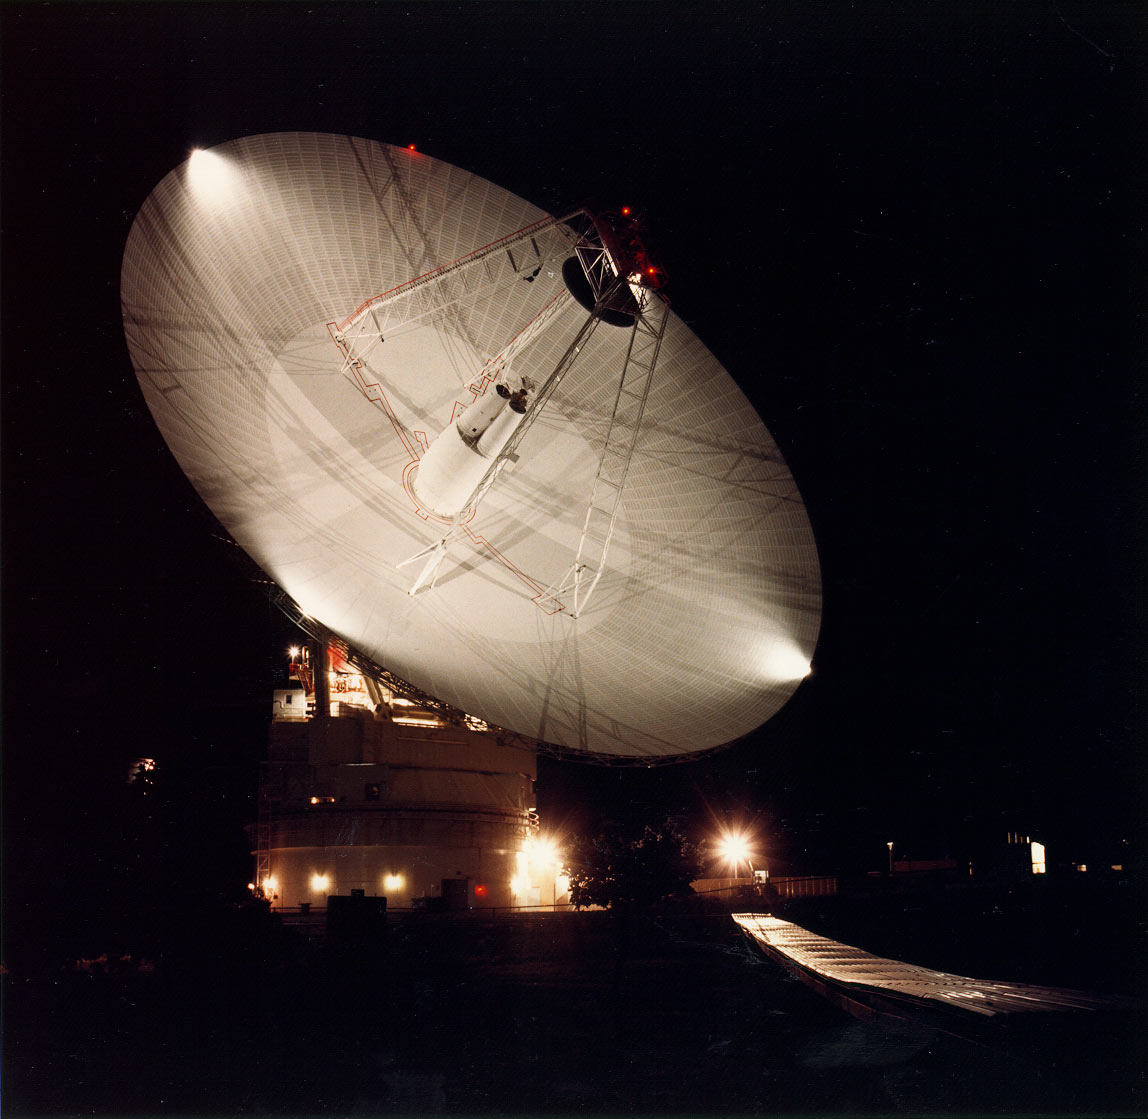

70m Antenna at Goldstone, California

Night shot of the 70m antenna at Goldstone, California. The parabolic dish is 70m (230 ft.) in diameter.

The Goldstone Deep Space Communications Complex, located in the Mojave Desert in California, is one of three complexes which comprise NASA’s Deep Space Network (DSN). The DSN provides radio communications for all of NASA’s interplanetary spacecraft and is also utilized for radio astronomy and radar observations of the solar system and the universe.

Credit: NASA/JPL